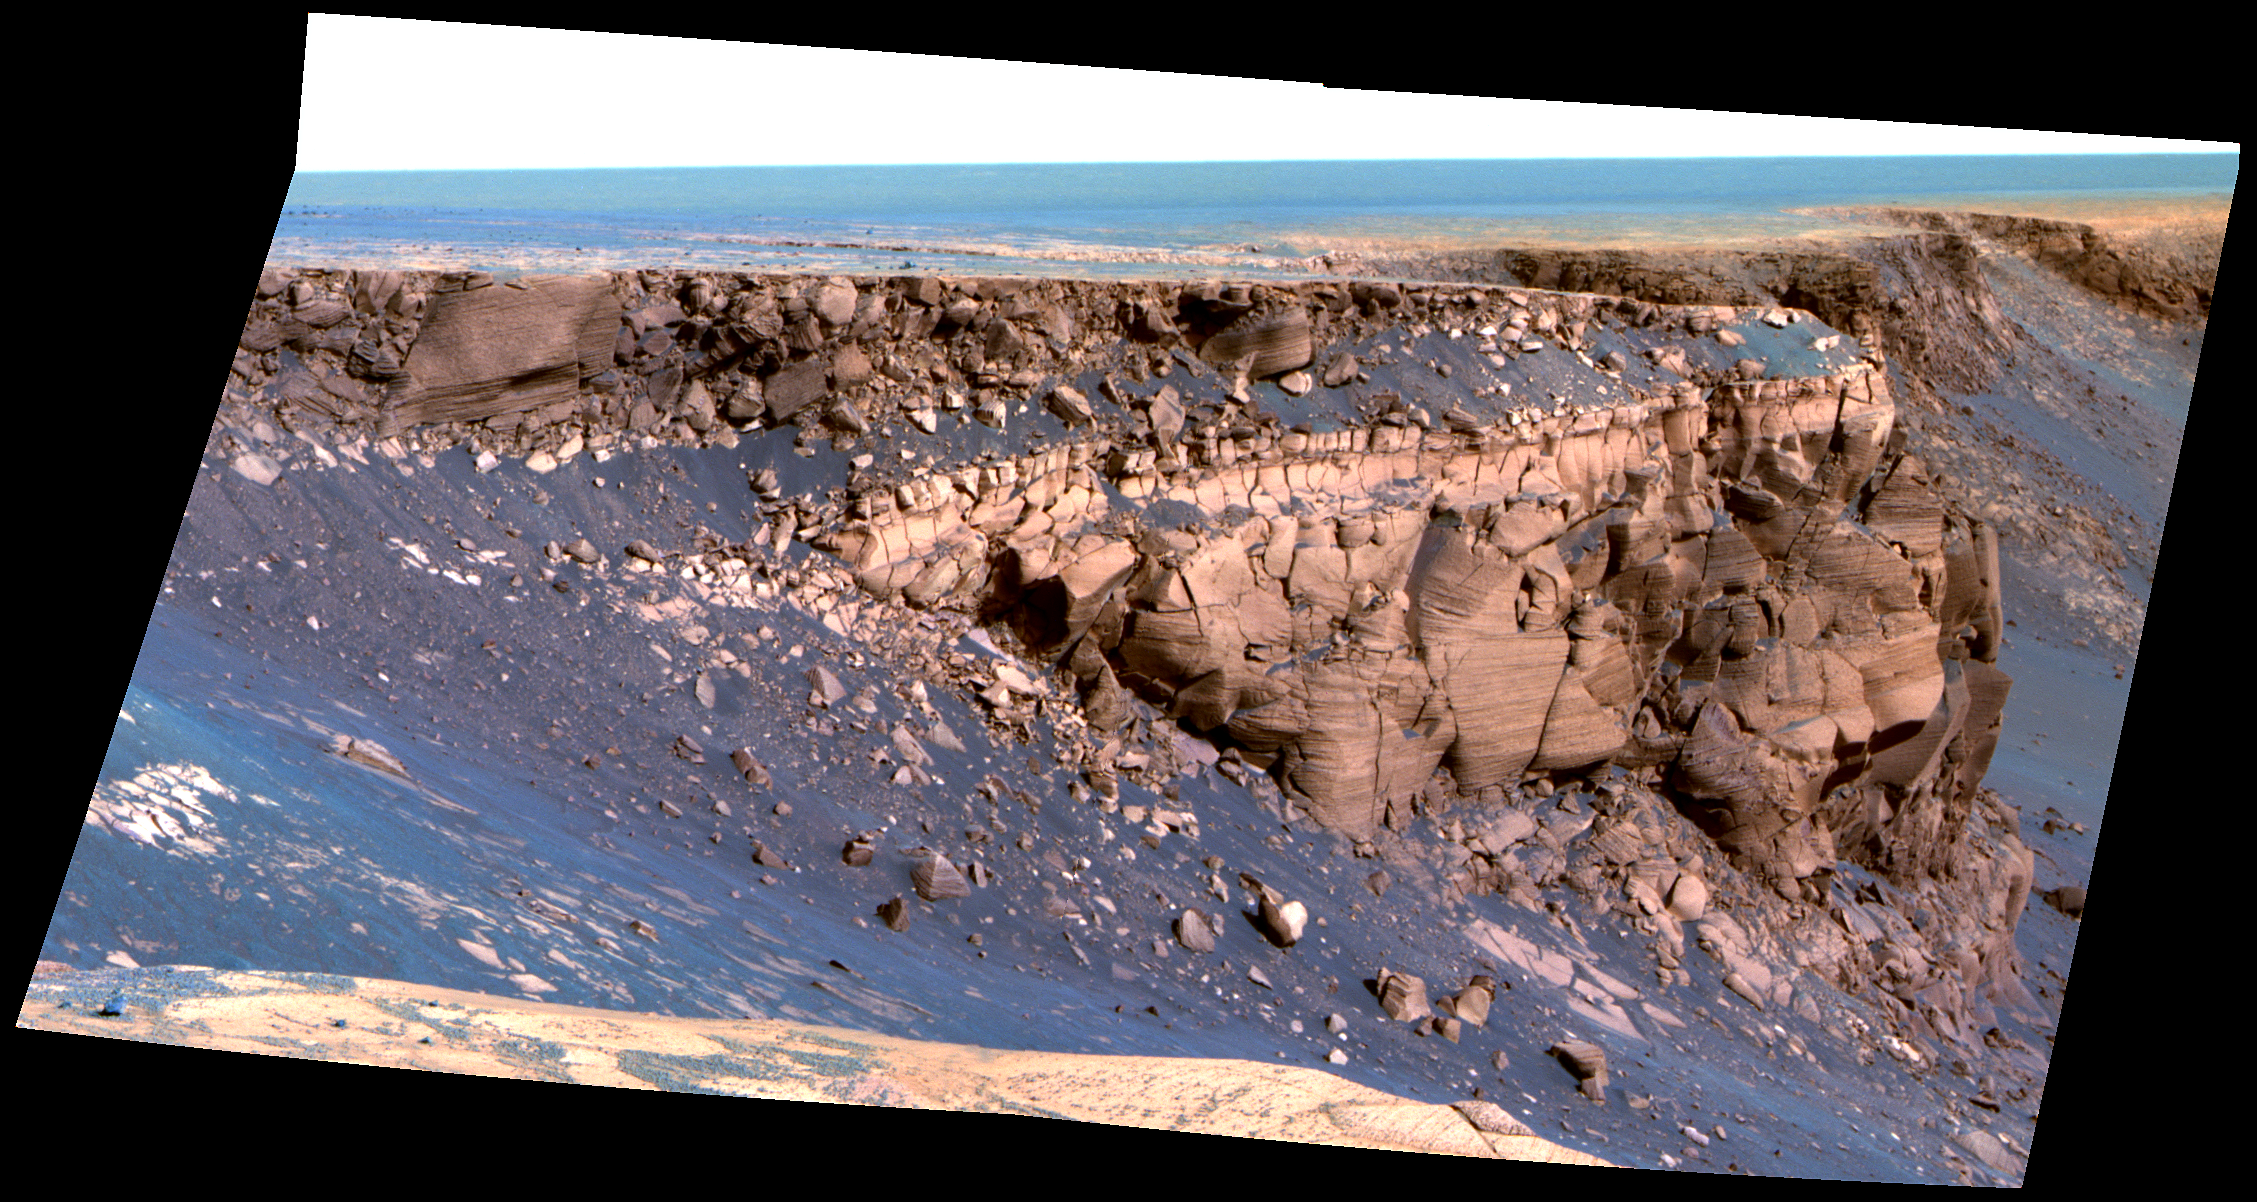

Band of Bright Rock (False Color)

This image captured by NASA’s Mars Exploration Rover Opportunity shows “Cape St. Vincent,” one of the many promontories that jut out from the walls of Victoria Crater, Mars. The material at the top of the promontory consists of loose, jumbled rock, then a bit further down into the crater, abruptly transitions to solid bedrock. This transition point is marked by a bright band of rock, visible around the entire crater.

Scientists say this bright band represents what used to be the surface of Mars just before an impact formed Victoria Crater. After Opportunity begins to descend into the crater in early July 2007, it will examine the band carefully at an accessible location with a gentle slope. These investigations might help determine if the band’s brighter appearance is the result of ancient interactions with the Martian atmosphere.

This image was taken by Opportunity’s panoramic camera on sol 1167 (May 6, 2007). It is presented in false color to accentuate differences in surface materials.

Credit: NASA/JPL/Cornell